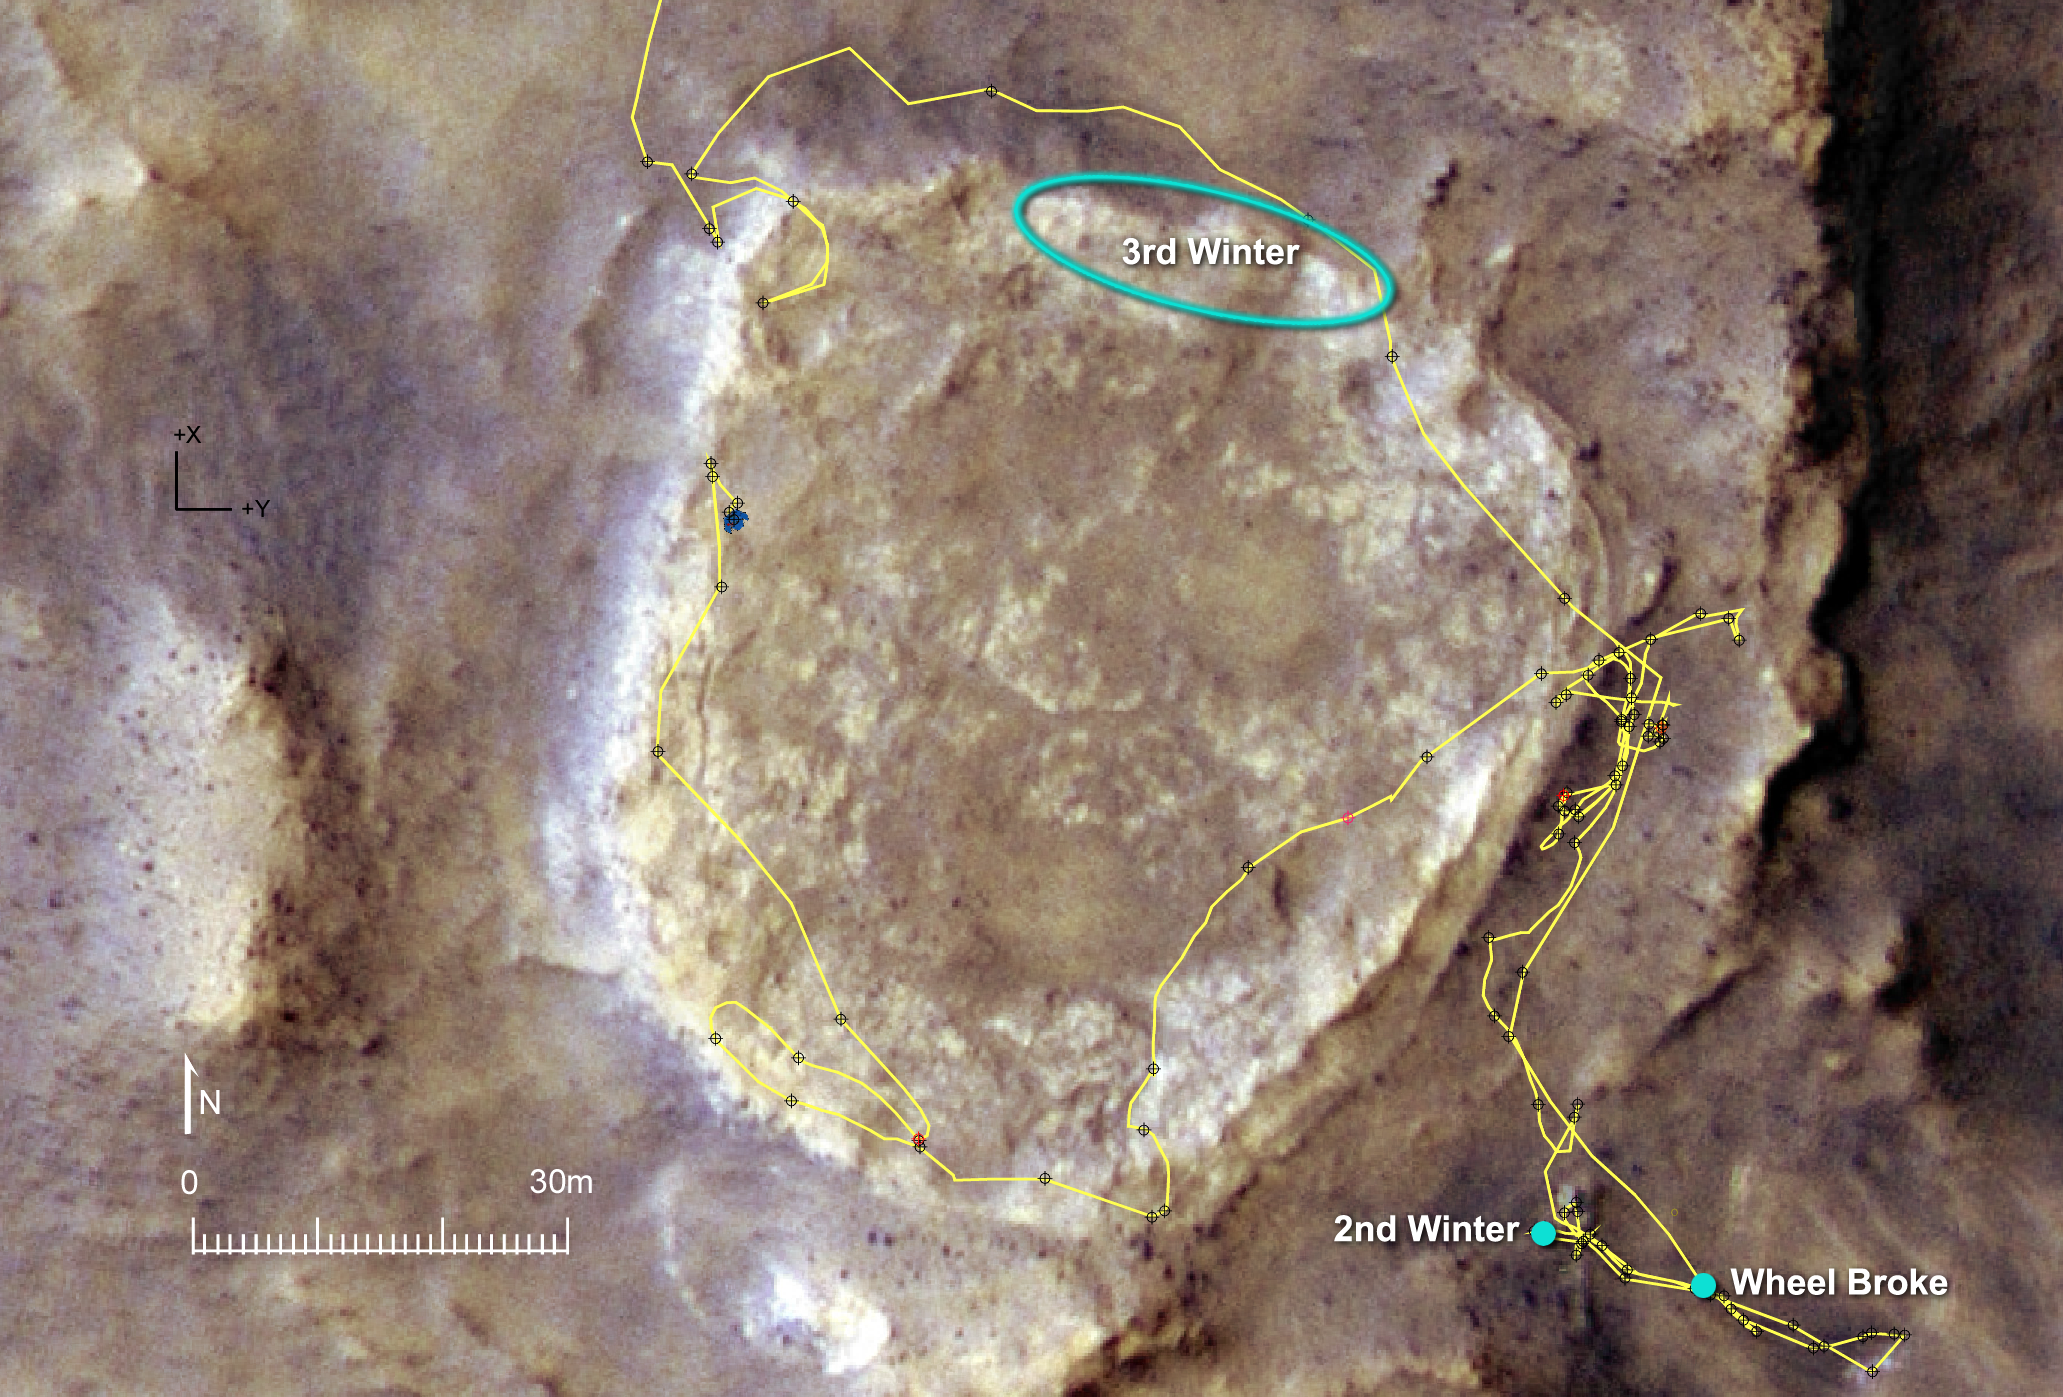

Heading for Next Winter Haven

Approaching its 47th month of a Mars surface mission originally planned to last three months, NASA’s Spirit rover was also approaching the northern edge of a low plateau called “Home Plate.” The rover’s operators selected an area with north-facing slope there as a destination where Spirit would have its best chance of surviving low-solar-energy conditions of oncoming Martian winter.

The yellow line on this map of the Home Plate area indicates Spirit’s route from early February 2006, entering the mapped area from the north (top), to late November 2007, on the western edge of the bright-toned Home Plate plateau. The map covers an area about 160 meters (525 feet) across from west to east. Labels indicate the area intended for Spirit to spend many months spanning the rover’s third Martian winter, the site where it spent about seven months (April to November 2006) spanning its second winter, and the site where it lost use of the drive motor for one of its six wheels.

A north-facing slope helps Spirit maximizes electric output from its solar panels during winter months because Spirit is in the southern hemisphere of Mars, so the sun appears only in the northern sky during winter. For the third winter, which will reach its minimum solar-energy days in early June 2008, Spirit faces the challenge of having more dust on its solar panels than it had during its second winter.

The base image for this map is a portion of a color image taken on Jan. 9, 2007, by the High Resolution Imaging Science Experiment camera on NASA’s Mars Reconnaissance Orbiter.

Credit: NASA/JPL-Caltech/UA/Cornell/NM Museum of Natural History and Science